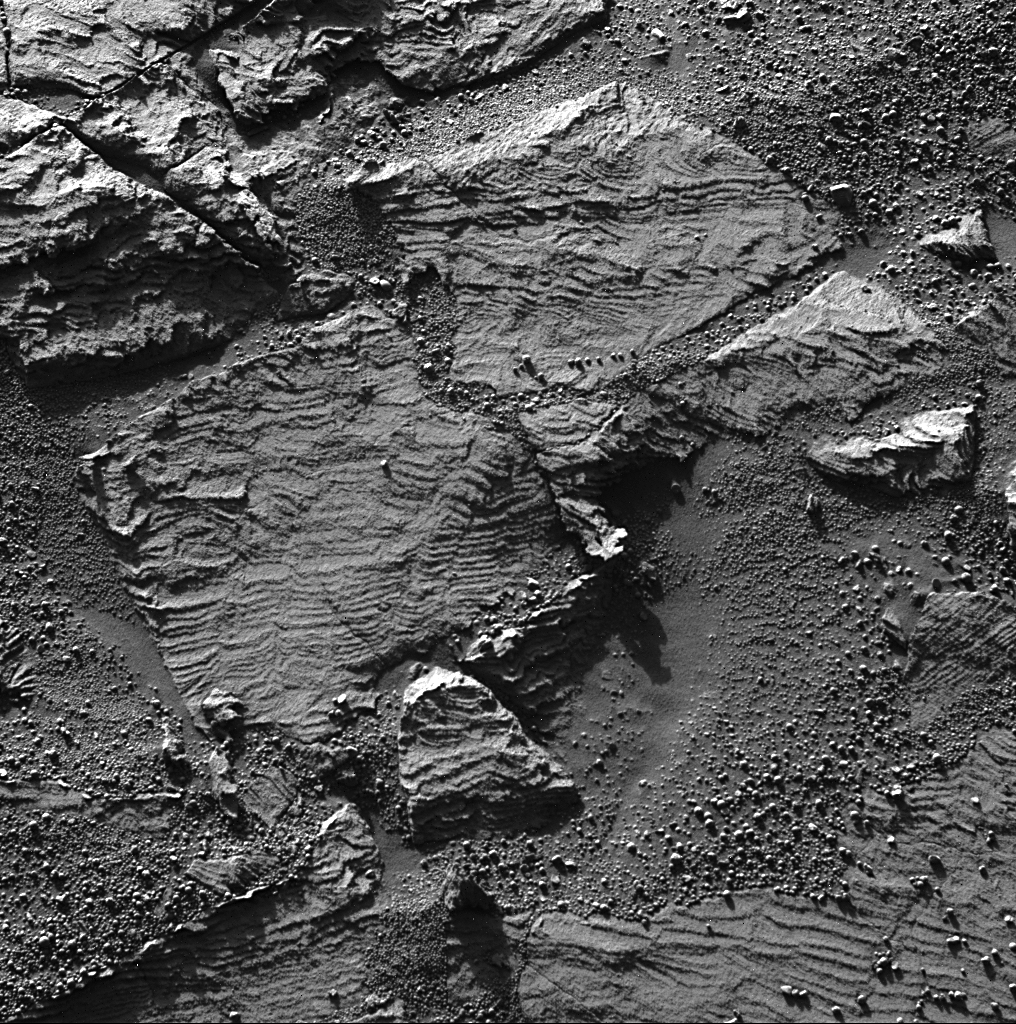

‘Festoon’ Pattern in Meridiani Outcrop

This image from the panoramic camera on NASA’s Mars Exploration Rover Opportunity shows the best examples yet seen in Meridiani Planum outcrop rocks of well-preserved, fine-scale layering and what geologists call “cross-lamination.” Opportunity acquired this image of a rock called “Overgaard” at the edge of “Erebus Crater” during the rover’s 690th Martian day (Jan. 2, 2006).

The uppermost part of the rock, just above the center of the image and in the enlargement at top, shows distinctive centimeter-sized, smile-shaped features that sedimentary geologists call “festoons.” The detailed geometric patterns of such nested sets of concave-upward layers in sedimentary rocks imply the presence of small, sinuous sand ripples that form only in water on Earth. Similar festoon cross-lamination and other distinctive sedimentary layer patterns are also visible in the lower parts of the rock, just left of center, and in other rocks near the rim of Erebus. Essentially, these features are the preserved remnants of tiny (centimeter-sized) underwater sand dunes formed long ago by waves in shallow water on the surface of Mars.

This image was obtained in the late afternoon (4:15 p.m. local solar time) using the panoramic camera’s 430 nanometer filter.

Credit: NASA/JPL-Caltech/Cornell